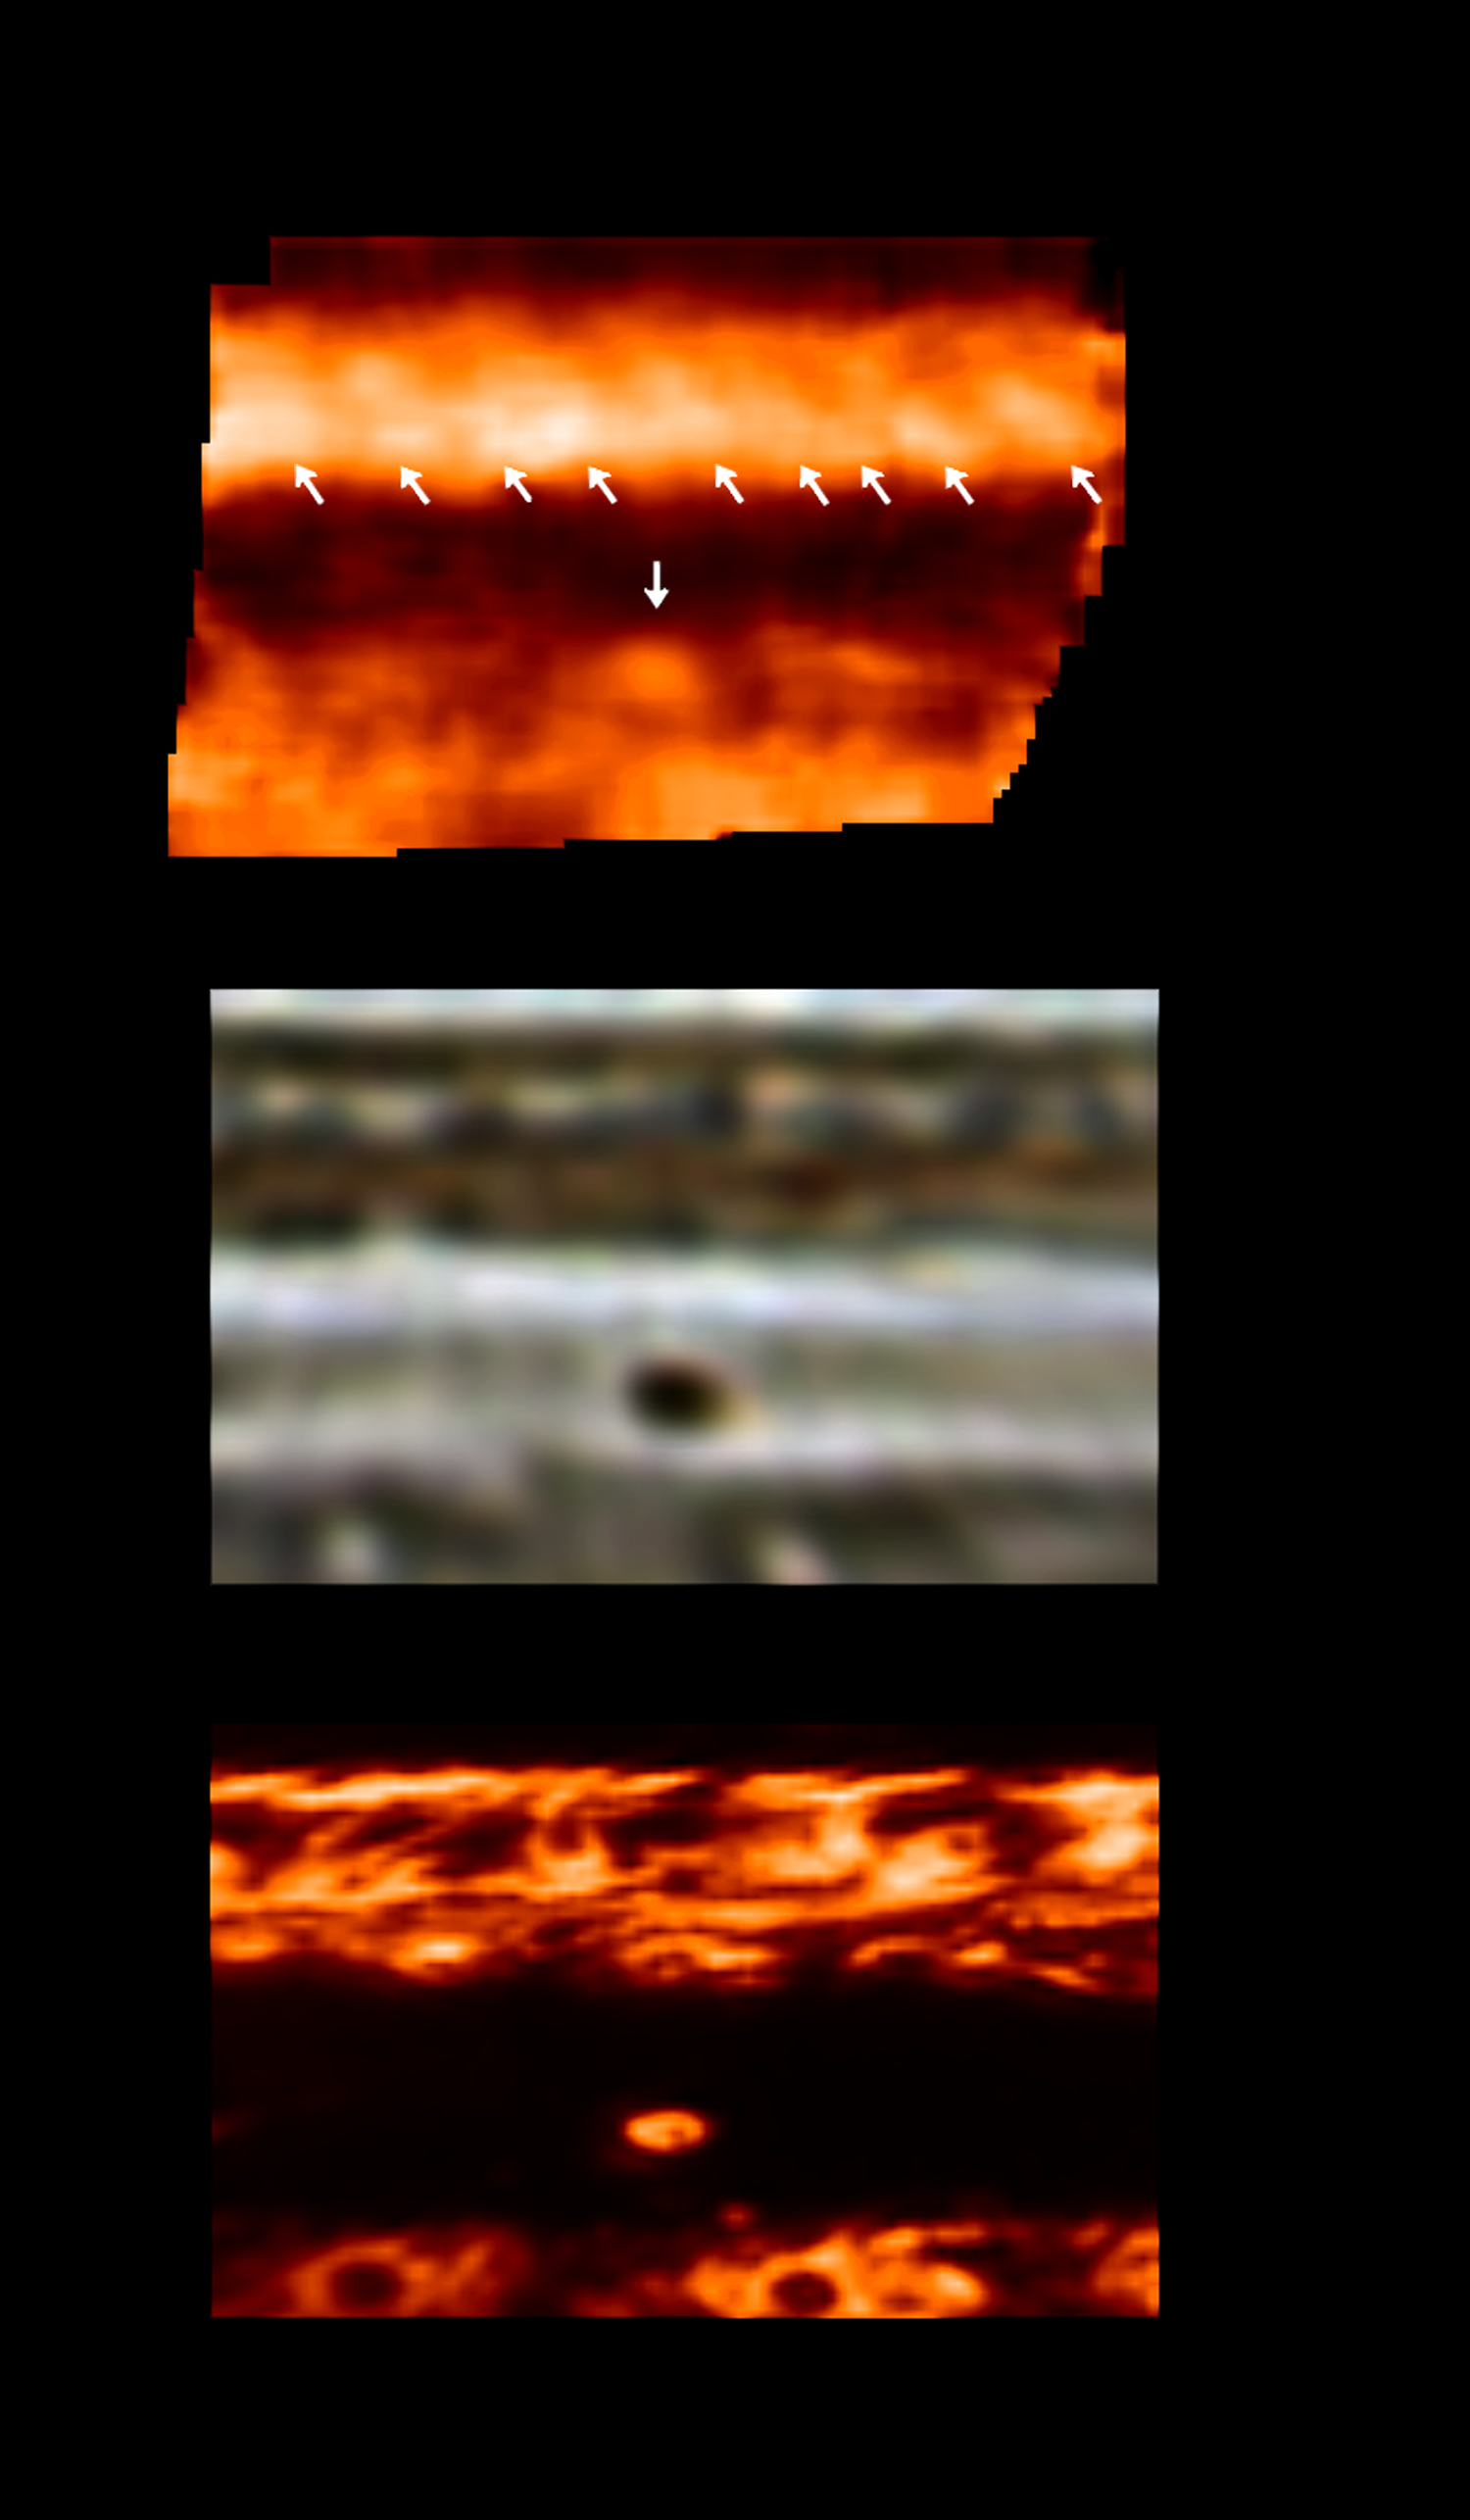

Jovian Dark Spot

A recently discovered black spot in Jupiter’s clouds is darker than any feature ever before observed on the giant planet. The spot may be the result of a downward spiraling wind that blows away high clouds and reveals deeper, very dark cloud layers. These three panels depict the same area of Jupiter’s atmosphere. A map of Jovian temperatures near 250 millibar pressure (top) panel is derived from the photopolarimeter-radiometer instrument on NASA’s Galileo Jupiter orbiter. This map is compared with maps derived from images of the same area in visible light (middle panel) and thermal radiation sensitive to cloud-top temperatures (bottom panel).

The single downward-pointing arrow in the top panel indicates the location of a warm area that corresponds to the position of a so-called “black spot”(shown in the middle panel), a feature that is about a year old. Features this dark are rare on Jupiter. The bottom panel, sensitive to temperatures at Jupiter’s cloud tops, shows this feature as a bright object, meaning that upper-level cold clouds are missing – allowing us to see deeper into Jupiter’s warmer interior. The dark visible appearance of the feature than most likely represents the color of very deep clouds. The warm temperatures and cloud-free conditions imply that this feature is a region where dry upper-atmospheric gas is being forced to converge, is warmed up and then forced to descend, clearing out clouds. It is the opposite of wet, upwelling gas in areas such as Jupiter’s Great Red Spot or white ovals. On the other hand, it is unlike the dry and relatively cloudless feature into which the Galileo probe descended in 1995, because that region had the same temperatures as its surroundings and did not appear nearly as dark as this new [sic]spot.

The temperatures sampled by the photopolarimeter radiometer are near the top of Jupiter’s troposphere, where wind motions control the atmosphere. The top row of arrows shows the location of temperature waves in a warm region of the atmosphere. These types of waves have never been seen before. What is interesting about these waves is both that they are “channeled” within the warm band at the top of the panel, and that they appear to have no counterpart in the visible cloud structure. Thermal waves have already been seen in Jupiter that are independent of the cloud structure, but those waves were much larger in size. This is the first time Jupiter’s temperatures have been mapped at a spatial resolution better than 2,000 kilometers (1,243 miles), allowing these waves to be detected.

These maps include an area on Jupiter between approximately the equator and 40 degrees south latitude, covering about 60 degrees of longitude. They were taken in late September during the spacecraft’s 17th orbit.

The Jet Propulsion Laboratory, Pasadena, CA manages the Galileo mission for NASA’s Office of Space Science, Washington, DC.

Credit: NASA/JPL